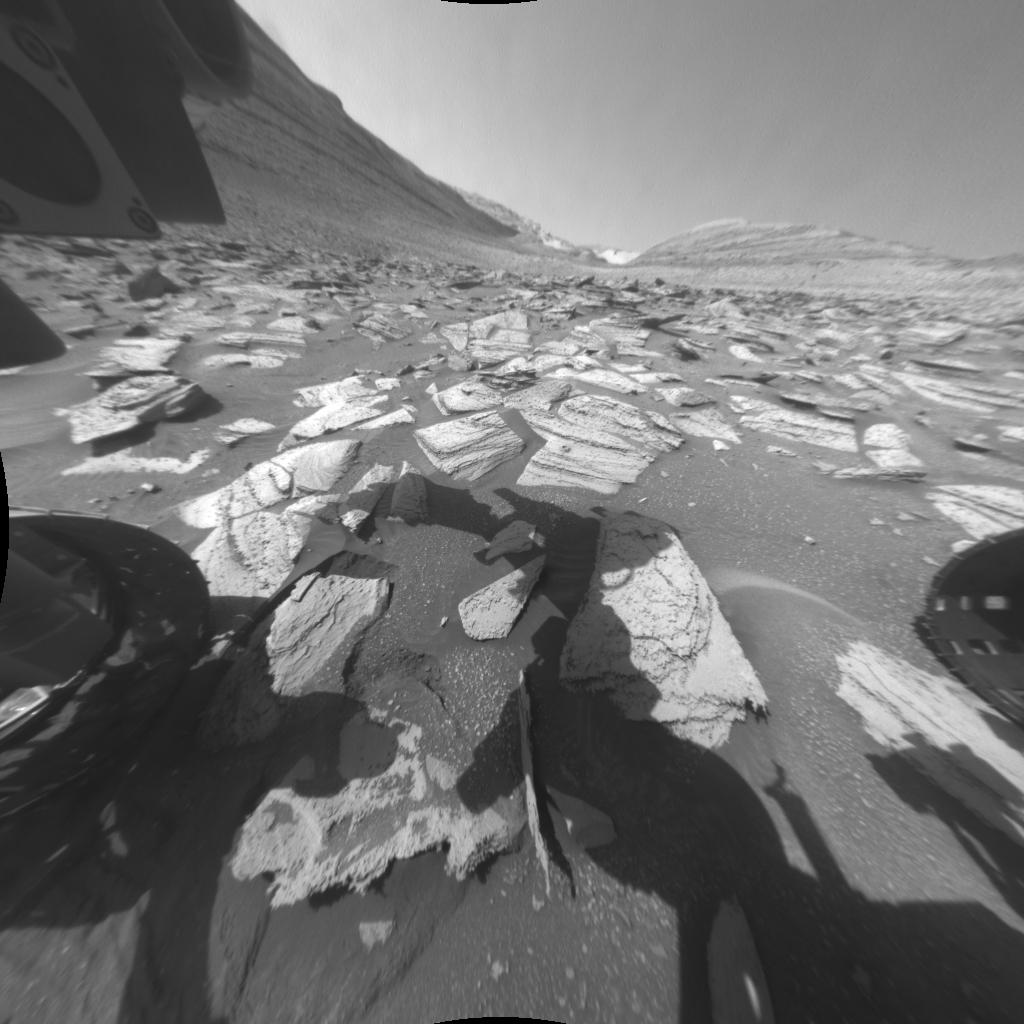

Curiosity’s Hazcams Capture a Day on Mars

NASA’s Curiosity Mars rover recorded two 25-frame videos showing the passage of 12 hours on Nov. 8, 2023, the 4,002nd Martian day, or sol, of the mission. The commands to capture the images that make up these videos were among the last that engineers beamed up to the rover before the start of Mars solar conjunction – a period of several weeks when the Sun is between Earth and Mars. Because the Sun’s plasma can interfere with radio communications, NASA’s Mars missions stand down from sending commands to their spacecraft during conjunction, bringing the missions to a temporary standstill. (The spacecraft still radio back their health status during this period.)

The images were captured with Curiosity’s front and rear Hazard-Avoidance Cameras, or Hazcams. Rover drivers use these black-and-white cameras to plan safe drive routes. A long series of images can be put together to create a video so that scientists can look for passing clouds or dust devils, which teach them more about the Martian environment. The perfect time for doing this type of work is when Curiosity is less active for long stretches, as it was during Mars solar conjunction. The lack of robotic arm motion and driving during conjunction allowed the Hazcams to image for 12 hours of a day – from 5:30 a.m. to 5:30 p.m. local Mars time – for the first time. While these Hazcam videos didn’t reveal any clouds or dust activity, they did capture the passage of time as the Sun rose and set.

The main video shows the front Hazcam’s view looking southeast along Gediz Vallis, a valley found on Mount Sharp, the base of which Curiosity has been ascending since 2014. The sky brightens during sunrise in the east (left of image), and the shadow of the rover’s stationary 7-foot (2-meter) robotic arm moves across the ground like that of a sundial. The rover’s two front wheels are visible on each side of the frame; at upper left is a circular calibration target mounted on the shoulder of the robotic arm. Engineers use the target to test the accuracy of the Alpha Particle X-ray Spectrometer, an instrument that detects chemical elements on the Martian surface. In the middle of the day, the camera’s autoexposure algorithm settles on exposure times of around one-third of a second; as evening turns to night, that exposure time grows to more than a minute, causing typical sensor noise known as “hot pixels” that appear as snow across the final image.

Figure A shows the rear Hazcam’s view as it looks northwest down the slopes of Mount Sharp to the floor of Gale Crater. The rover’s right rear wheel is visible, along with the shadow of Curiosity’s power system. The first few frames have many hot pixels. Additionally, the brightness of the afternoon sunlight saturates the Hazcam’s sensors, giving the Sun a distorted, blob-like appearance. As the signal bleeds across the pixels, it also creates rows of white pixels that spike out from the Sun. Sitting near the rover’s warm power source, the rear Hazcams are more susceptible to sensor noise. In this video, excess heat creates artifacts that are seen throughout the clip. A small black artifact that appears at the left midway through the video, during the 17th frame, resulted from a cosmic ray hitting the camera sensor.

The images in these two videos have been re-projected to correct the wide angle of the Hazcams’ lenses. The speckled appearance of some of the individual images, especially prominent in the rear-camera video, is due to 11 years of Martian dust settling on the lenses.

Curiosity was built by NASA’s Jet Propulsion Laboratory, which is managed by Caltech in Pasadena, California. JPL leads the mission on behalf of NASA’s Science Mission Directorate in Washington.

Credit: NASA/JPL-Caltech